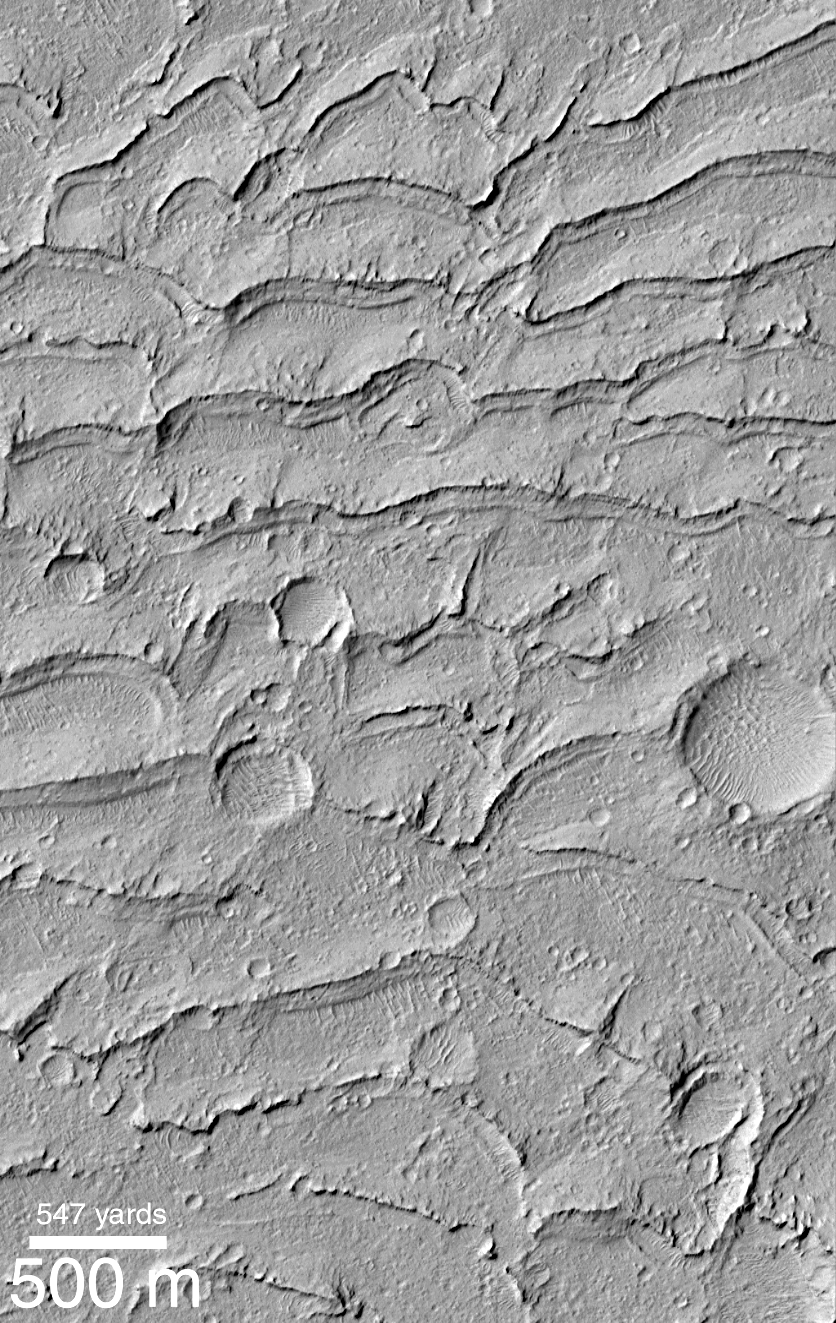

Ancient Paleo-Dunes Battered by Impact Craters

A pair of Mars Global Surveyor (MGS) Mars Orbiter Camera (MOC) images (above, center and right) shows close-up views of a sand dune field that was first detected by the Viking orbiters in the late 1970s (above, left). What is surprising about the MOC images is that they reveal a dune field unlike any other thus far seen on Mars–this one has impact craters on its surface, and LOTS of them!

The field of parallel ridges north of the dune field (above the white boxes in picture at the left) is a wind-eroded material named the Apollinaris Sulci. It is possible that the dune field shown here was once covered by this wind-eroded material and was later exhumed. Regardless, the dunes were somehow hardened and have been exposed as hard rock on the martian surface long enough for many impact craters smaller than a few hundred meters (few hundred yards) across to form. These dunes are therefore quite ancient — one might say that this is a “fossil” dune field. A similar effect at a much smaller scale can be seen by examining some sandstones and siltstones on Earth — if conditions were right, ripples formed in either water or wind are preserved in such rocks.

The first MOC view, labeled M03-00006, was taken on July 1, 1999. The second view, M07-05007, was acquired September 26, 1999. Both MOC images and the Viking picture are illuminated from the left. The dune field occurs east of the Apollinaris Patera volcano and northeast of Gusev Crater at 12.5°S, 181°W.

The release for image C in the caption can be found here.

Credit: NASA/JPL/MSSS